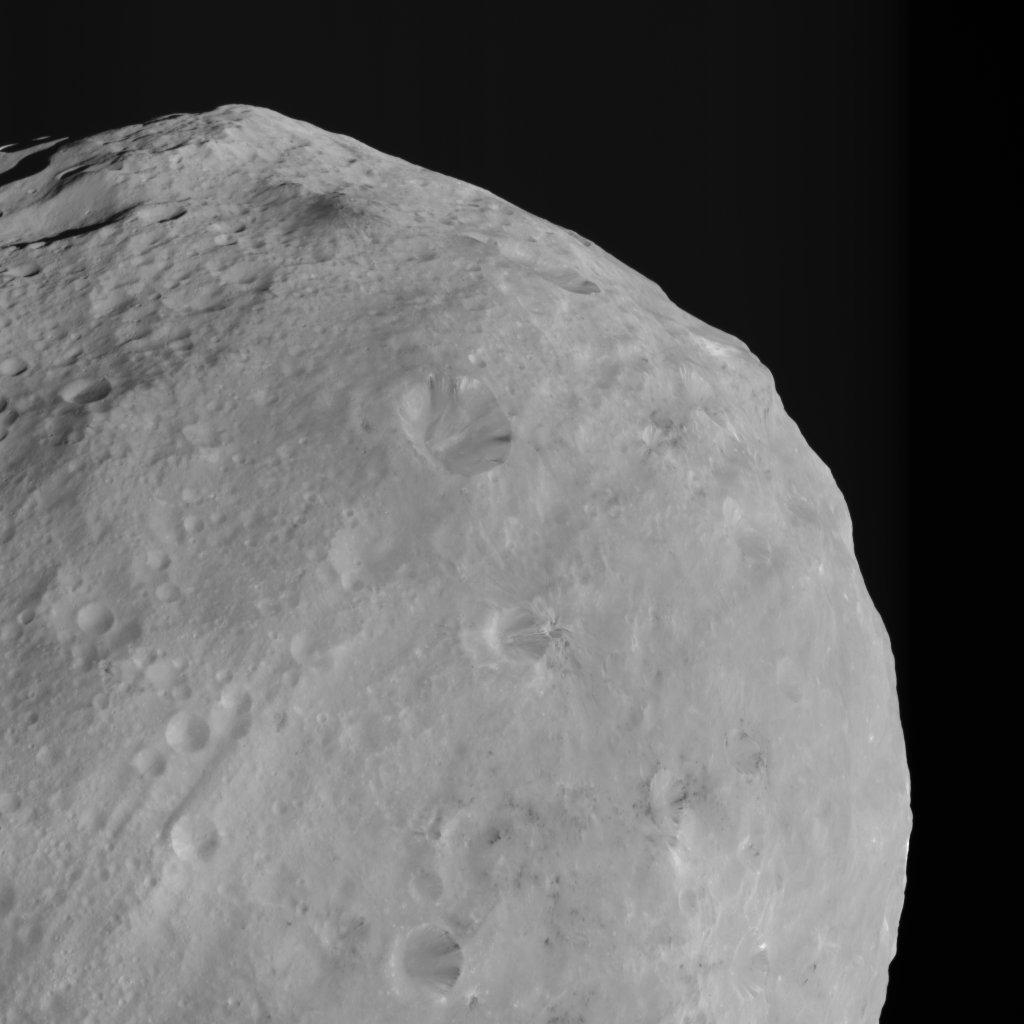

Mountains and Bright and Dark Material on Vesta

This detail of a Dawn FC (framing camera) image shows dark colored mountains (top of the image) in the northern region of Vesta. The origin of such mountains is currently being investigated. The largest crater, near the center of the image, contains both bright and dark material. This material, also visible in many of the other craters, mostly crops out from the crater rims and then slumps towards the crater’s centers. The bottom part of the image includes many areas of dark material, several of which are not associated with any impact structures visible at this resolution. Better resolution images are necessary to understand the origin of this ‘unassociated’ dark material.

NASA’s Dawn spacecraft obtained this image with its framing camera on August 14th 2011. This image was taken through the camera’s clear filter. The distance to the surface is 2740km and the image resolution is about 260 meters per pixel.

The Dawn mission to Vesta and Ceres is managed by NASA’s Jet Propulsion Laboratory, a division of the California Institute of Technology, Pasadena, Calif., for NASA’s Science Mission Directorate, Washington. UCLA is responsible for overall Dawn mission science. The Dawn framing cameras were developed and built under the leadership of the Max Planck Institute for Solar System Research, Katlenburg-Lindau, Germany, with significant contributions by DLR German Aerospace Center, Institute of Planetary Research, Berlin, and in coordination with the Institute of Computer and Communication Network Engineering, Braunschweig. The Framing Camera project is funded by the Max Planck Society, DLR, and NASA/JPL.

Credit: NASA/JPL-Caltech/UCLA/MPS/DLR/IDA